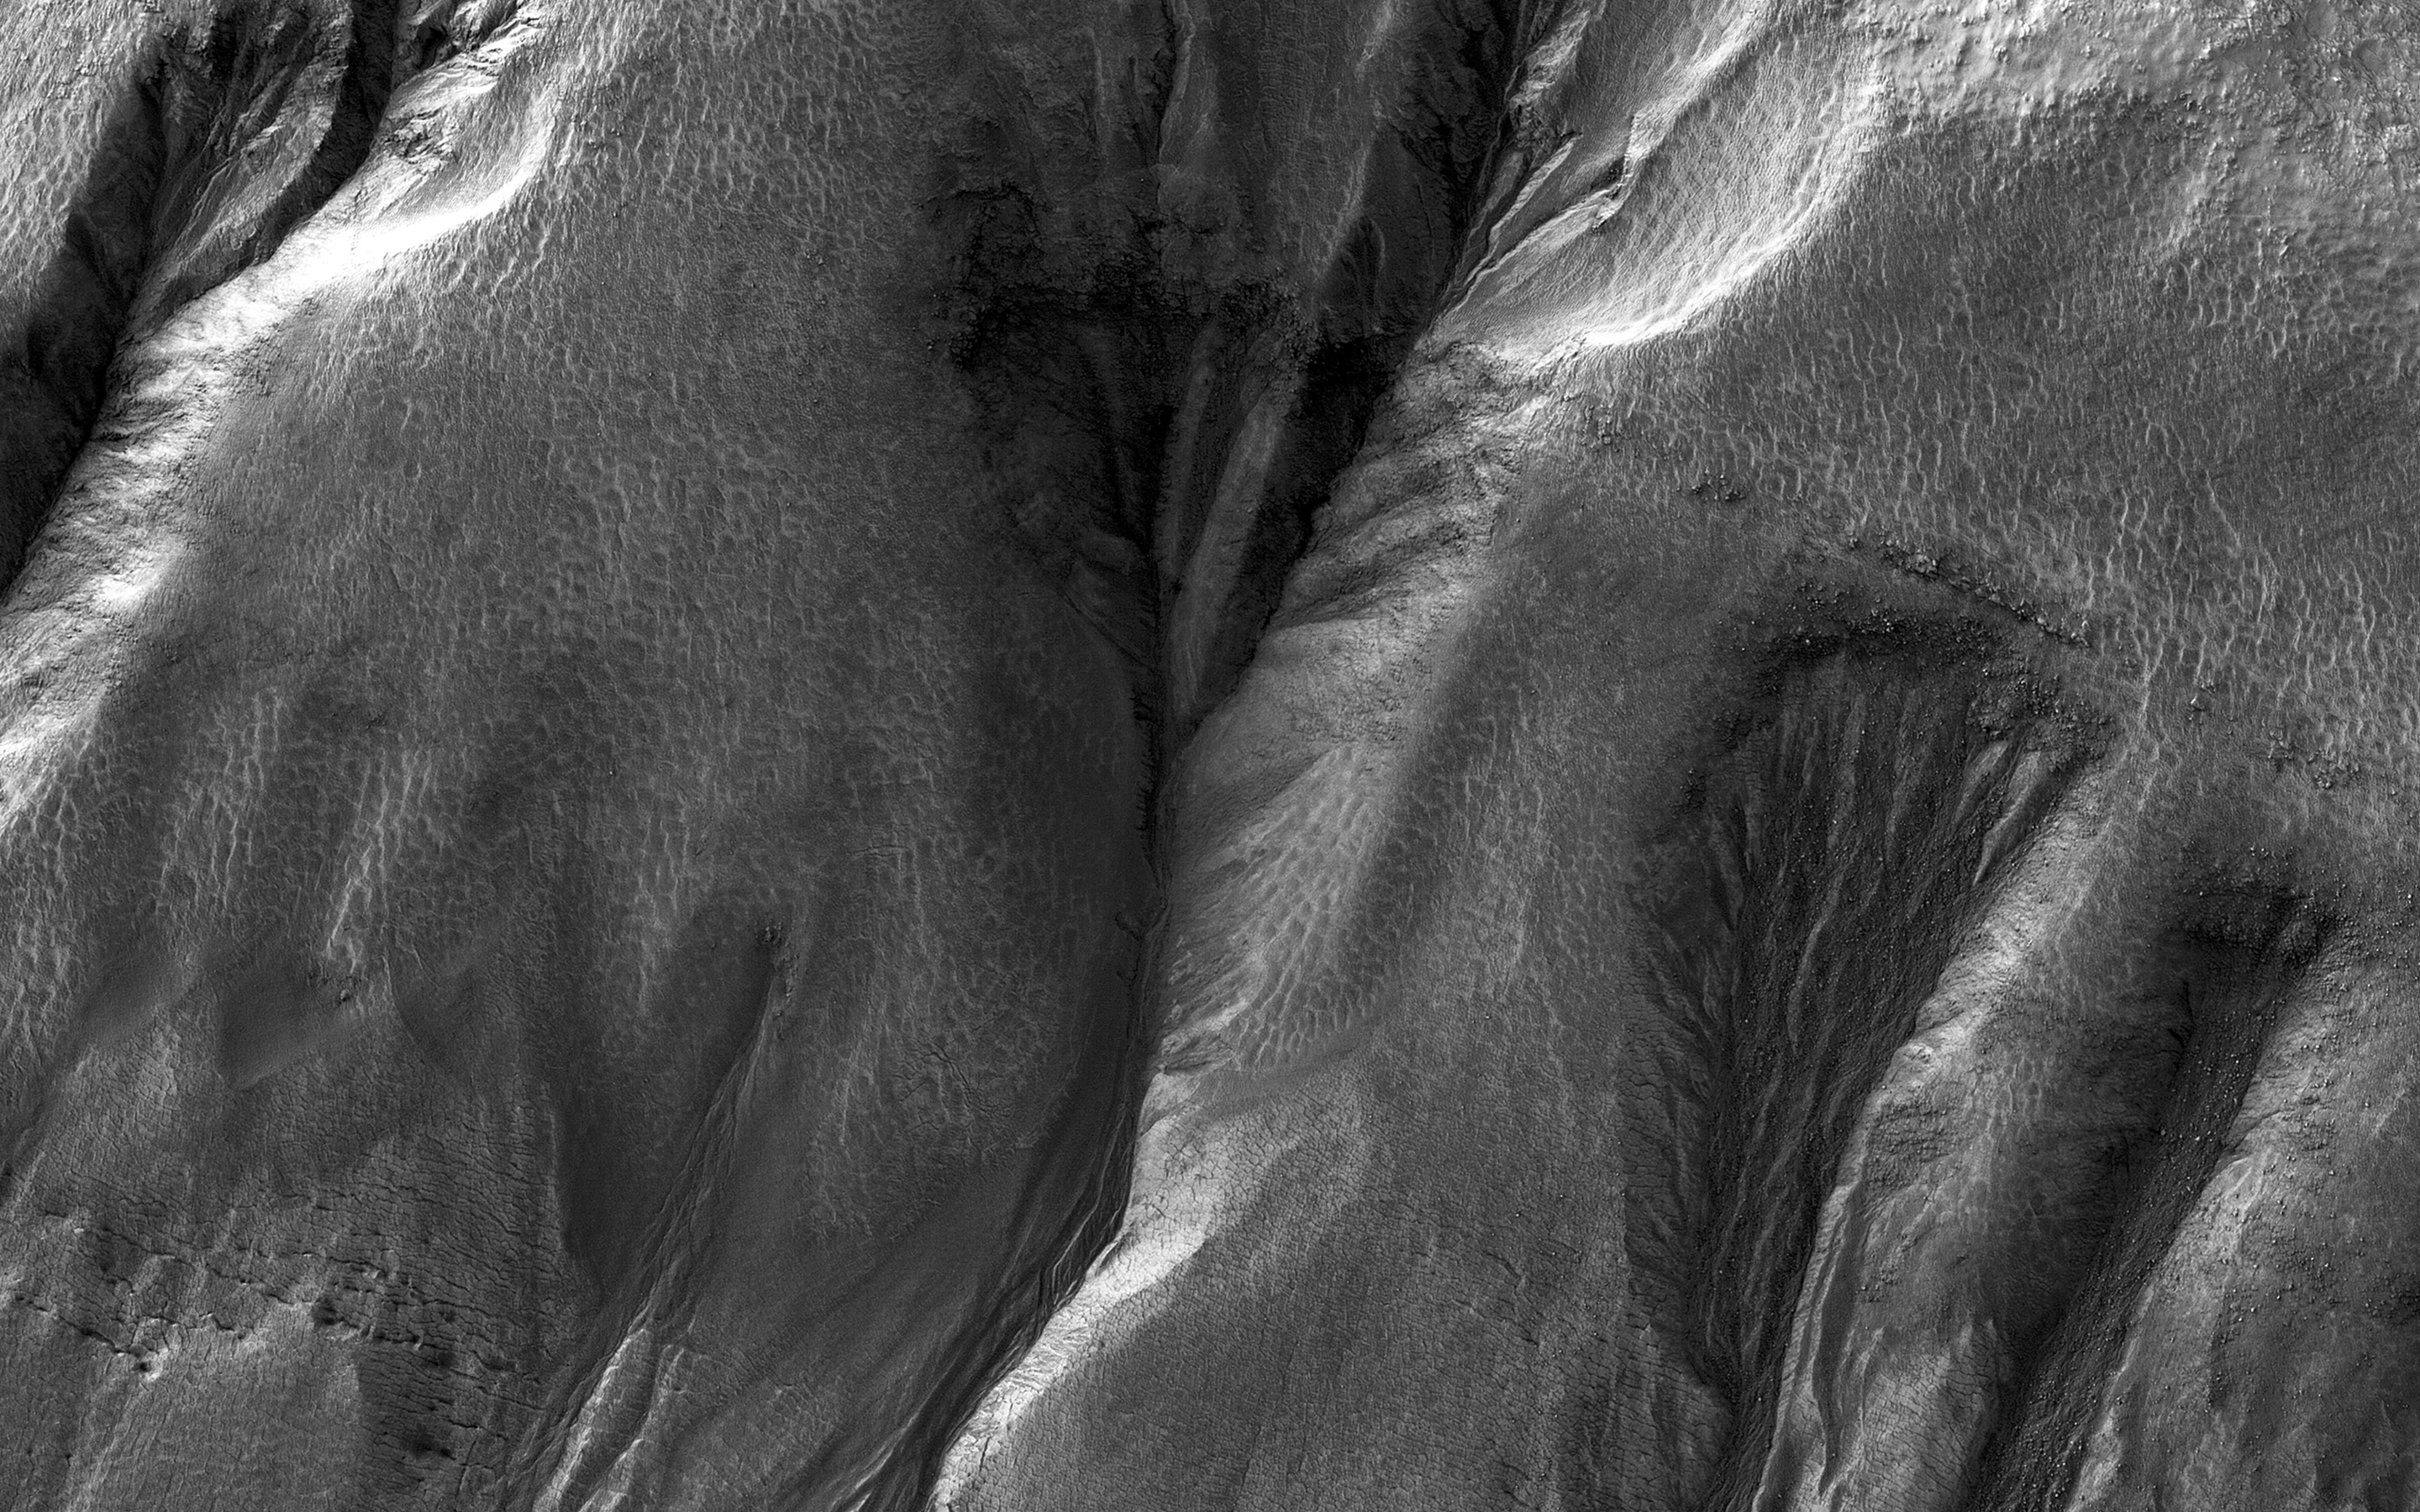

Night Vision

It’s hard to see in the dark. Most HiRISE images are are taken when the sun is at least 15 degrees above the horizon. (If you hold your hand at arm’s length with fingers together, it’s about five degrees wide on average.) However, to see what’s going on in winter, we need to look at times and places where the Sun is just barely over the horizon.

This image was taken to look at seasonal frost in gullies during southern winter on Mars, with the Sun only about two degrees over the horizon (just before sunset). To make things more difficult, the gullies are on a steep slope facing away from the sun, so they are in deep shadow. Under these conditions, HiRISE takes what are called “bin 4” images. This means that the image shows less detail, but by adding up the light from 16 pixels (a 4×4 square) we can see details in shadows.

Even with the reduced resolution, we can see plenty of detail in the gullies, and learn about the seasonal frost.

The University of Arizona, Tucson, operates HiRISE, which was built by Ball Aerospace & Technologies Corp., Boulder, Colo. NASA’s Jet Propulsion Laboratory, a division of the California Institute of Technology in Pasadena, manages the Mars Reconnaissance Orbiter Project for NASA’s Science Mission Directorate, Washington.

Credit: NASA/JPL-Caltech/Univ. of Arizona